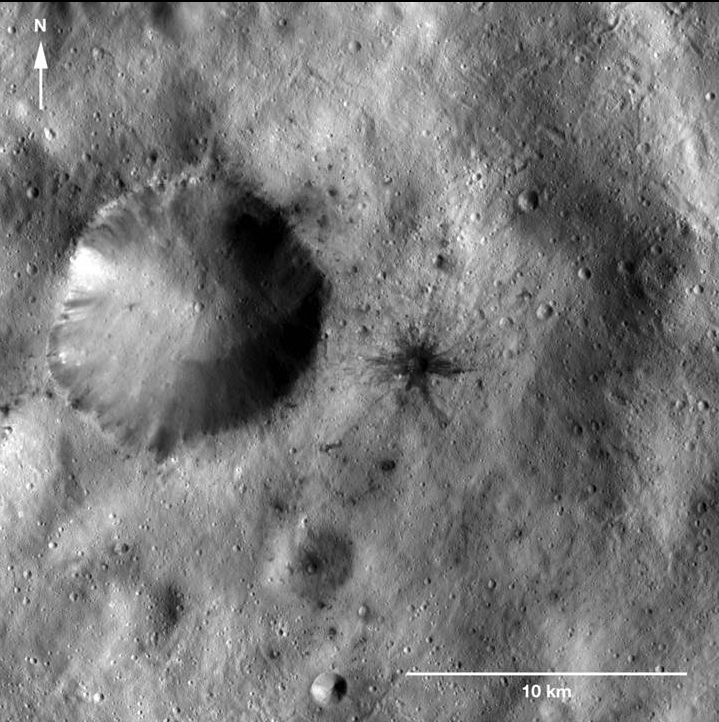

Dark-Rayed Crater and Spots

This image of a dark-rayed impact crater and several dark spots was obtained by NASA’s Dawn spacecraft. The dark materials are located near an older, larger crater in the Sextilia quadrangle of Vesta’s southern hemisphere.

The dark-rayed crater and dark spots may have come from a carbon-rich meteor that broke up and collided with Vesta. Or, the dark-rayed crater could be excavated dark material from under Vesta’s surface. Detection of compositional differences among the examples of dark materials will help scientists determine where they came from.

This image was taken by Dawn’s framing cameras on January 8, 2012, during the mission’s low-altitude mapping orbit (on average 130 miles or 210 kilometers above the surface). This image covers an area of about 200 square miles (450 square kilometers).

The Dawn mission to the asteroids Vesta and Ceres is managed by NASA’s Jet Propulsion Laboratory, a division of the California Institute of Technology in Pasadena, for NASA’s Science Mission Directorate, Washington. Dawn is a project of the directorate’s Discovery Program, managed by NASA’s Marshall Space Flight Center in Huntsville, Ala. UCLA is responsible for overall Dawn mission science. The Dawn Framing Cameras have been developed and built under the leadership of the Max Planck Institute for Solar System Research, Katlenburg-Lindau, Germany, with significant contributions by DLR German Aerospace Center, Institute of Planetary Research, Berlin, and in coordination with the Institute of Computer and Communication Network Engineering, Braunschweig. The framing camera project is funded by the Max Planck Society, DLR, and NASA/JPL.

Credit: NASA/JPL-Caltech/UCLA/MPS/DLR/IDA/ASU